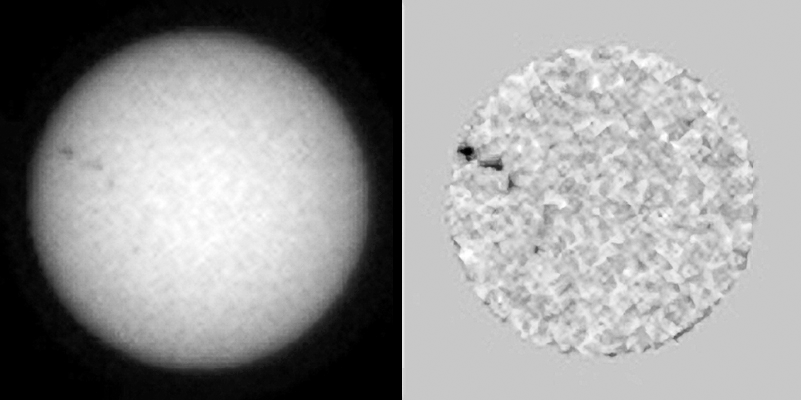

Tracking Sunspots from Mars, April 2015 (Animation)

The sequence of six images in this animation shows sunspots as viewed by NASA’s Curiosity Mars rover from April 4 to April 15, 2015 (Universal Time; April 3-15, PDT). From Mars, the rover was in position to see the opposite side of the sun from the side facing Earth during this period.

The images were taken by the right-eye camera of Curiosity’s Mast Camera (Mastcam), which has a 100-millimeter telephoto lens. The view on the left of each pair in this sequence has little processing other than calibration and putting north toward the top of each frame. The view on the right of each pair has been enhanced to make sunspots more visible. The apparent granularity throughout these enhanced images is an artifact of this processing.

These sunspots seen in this sequence eventually produced two solar eruptions, one of which affected Earth.

The sun completes a rotation about once a month — faster near its equator than near its poles. In this sequence, a cluster of sunspots in the northern hemisphere can be seen rotating toward the right, then disappearing around that side of the sun in the final few frames. As the sun continued rotating, the same cluster became visible to NASA’s Earth-orbing Solar Dynamics Observatory (http://www.spaceweather.com/archive.php?view=1&day=14&month=04&year=2015).

Malin Space Science Systems, San Diego, built and operates Curiosity’s Mastcam. NASA’s Jet Propulsion Laboratory, a division of the California Institute of Technology, Pasadena, manages the Mars Science Laboratory Project for NASA’s Science Mission Directorate, Washington.

Credit: NASA/JPL-Caltech/MSSS/Texas A&M University